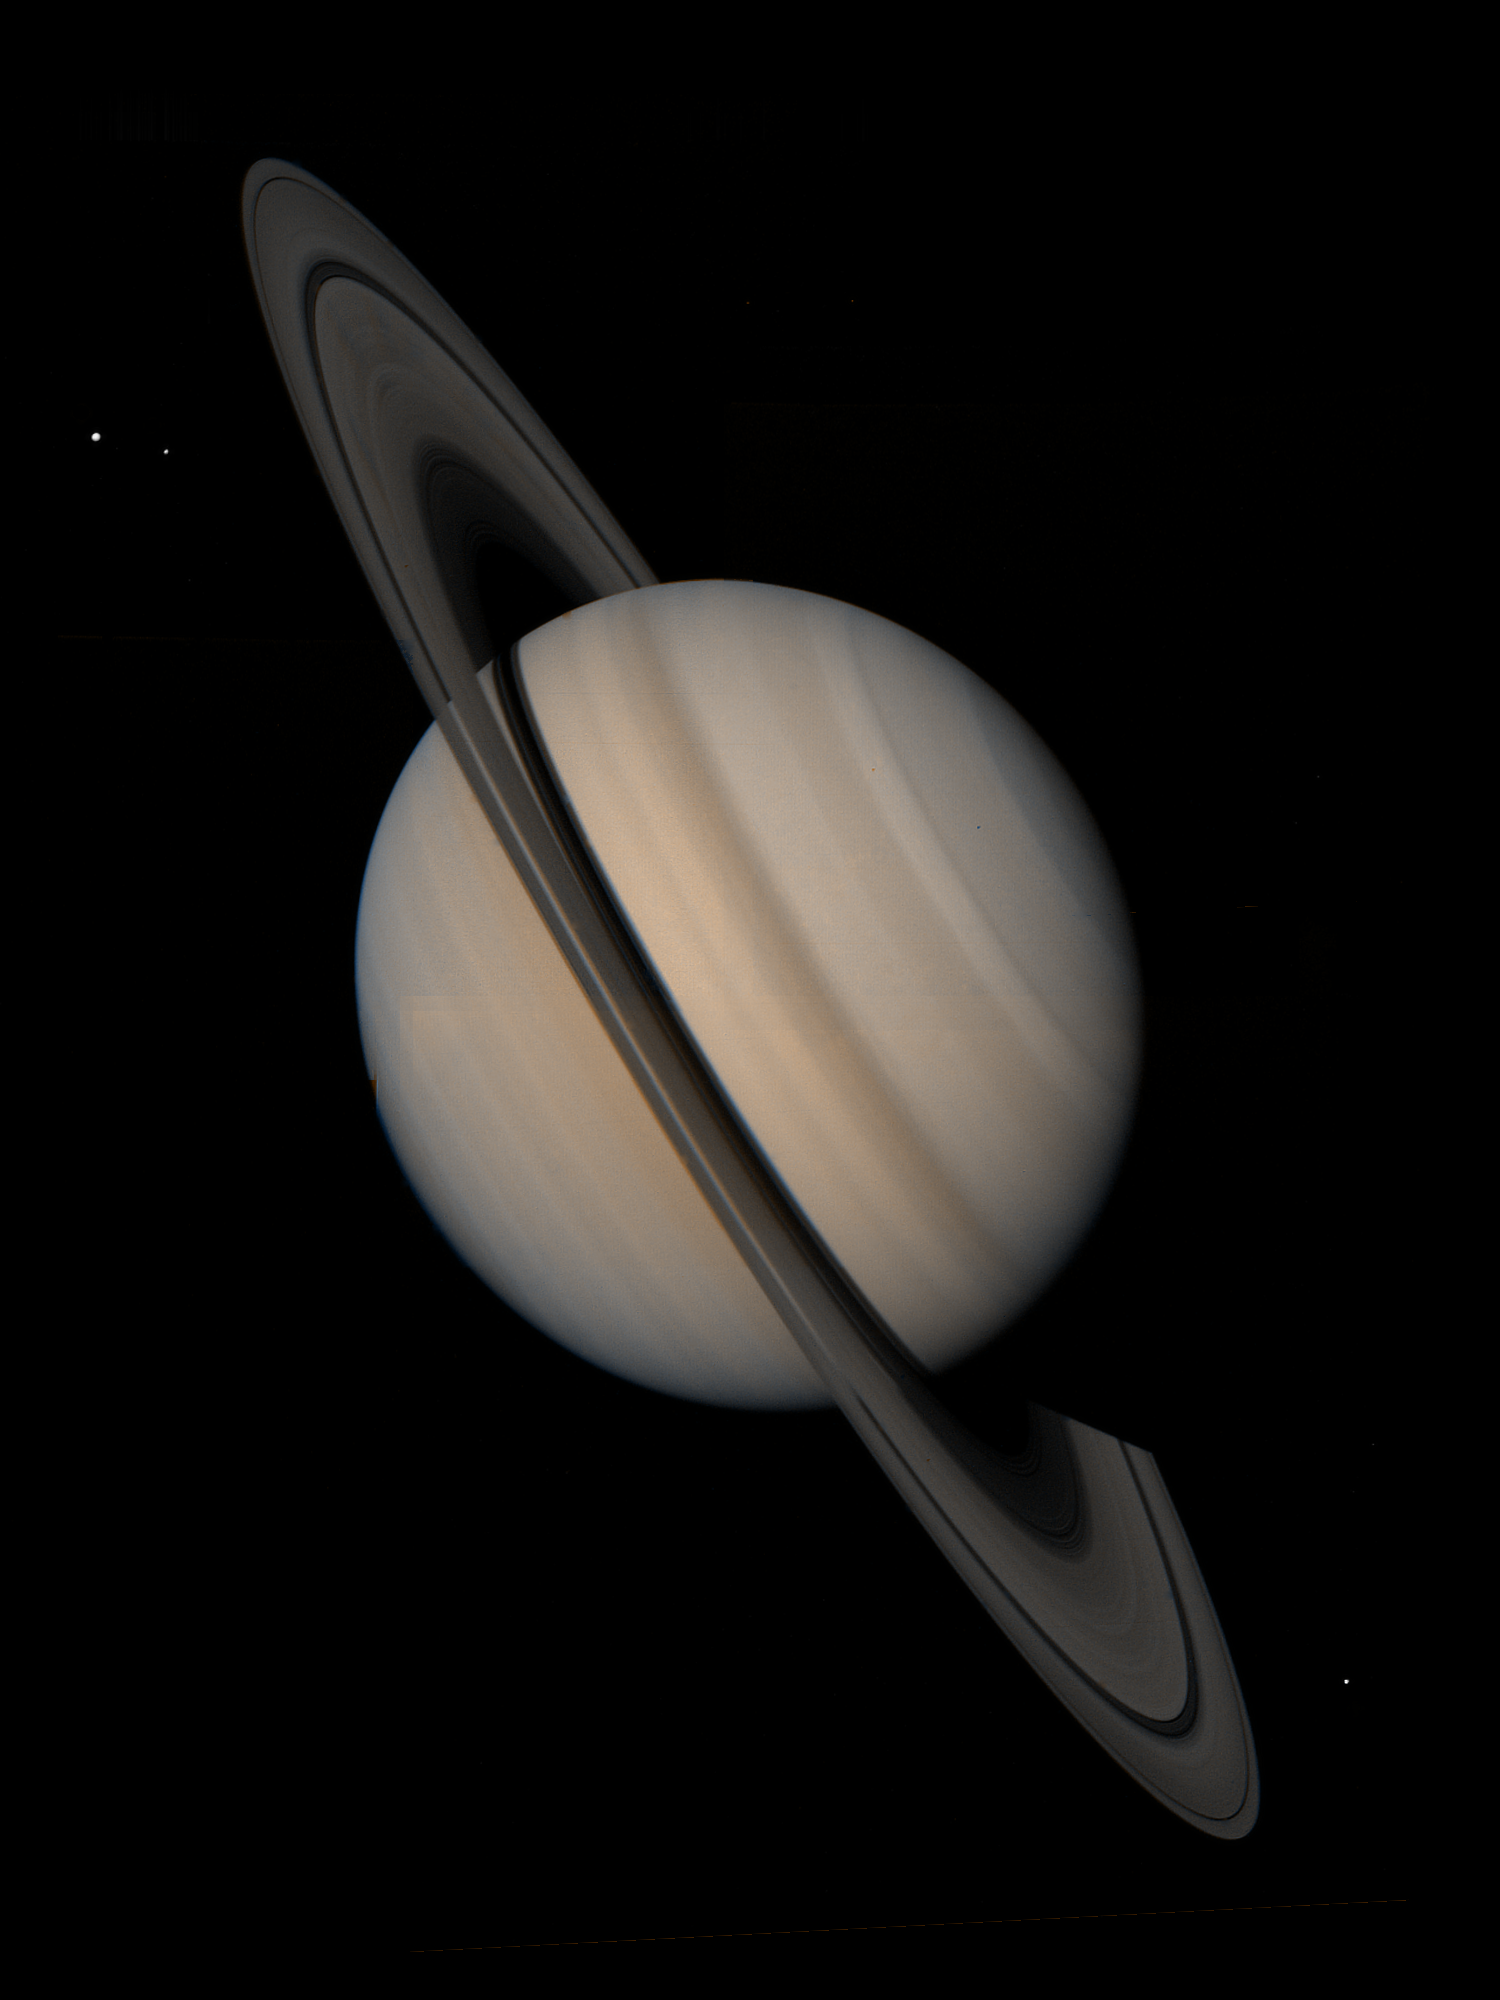

Saturn and its Satellites Tethys, Enceladus and Mimas

Saturn and its satellites Tethys (outer left), Enceladus (inner left) and Mimas (right of rings) are seen in this mosaic of images taken by NASA’s Voyager 1 on Oct. 30, 1980 from a distance of 18 million kilometers (11 million miles). The soft, velvety appearance of the low-contrast banded structure and increased reflection of blue light near the perimeter of the Saturn disk are due to scattering by a haze layer above the planet’s cloud deck. Features larger than 350 kilometers (220 miles) are visible. The projected width of the rings at the center of the disk is 10,000 kilometers (6,000 miles), which provides a scale for estimating feature sizes on the image.

Credit: NASA/JPL